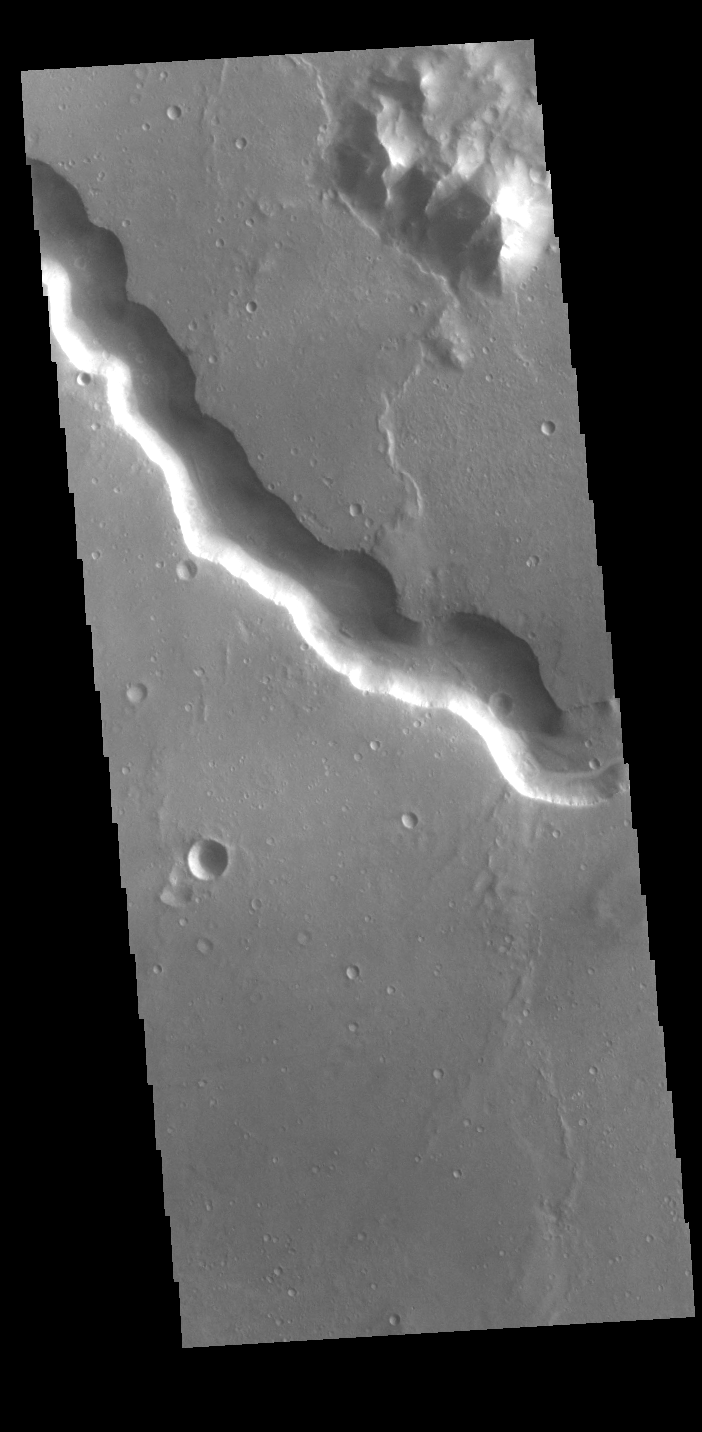

Bahram Vallis

Bahram Vallis crosses this VIS image. Bharam Vallis drains from the higher elevations of Lunae Planum into the Chryse Planitia basin. Bahram Vallis is 270km (167 miles) long, with an almost uniform width along most of the channel.

Credit: NASA/JPL-Caltech/ASU